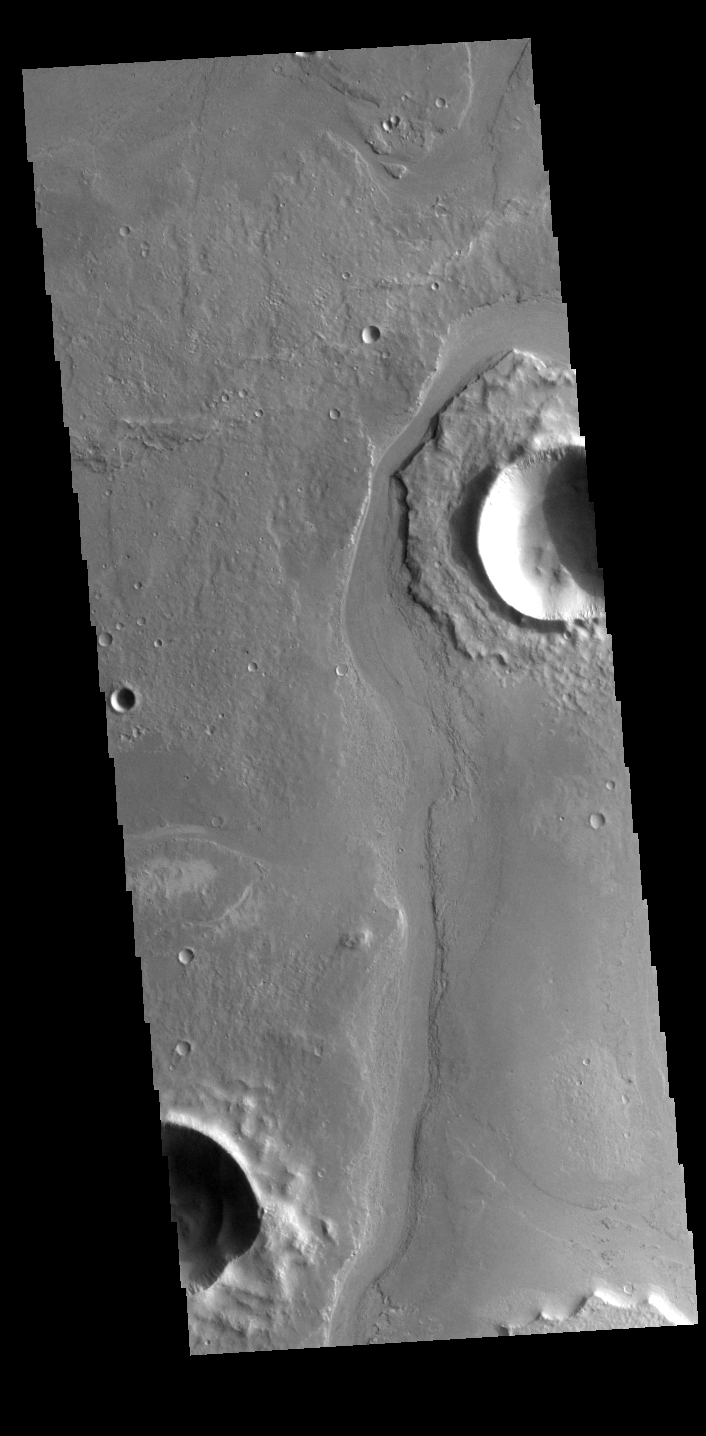

Athabasca Valles

Today’s VIS image shows a portion of Athabasca Valles. The channel has eroded some of the ejecta around the unnamed crater in the upper part of the image.

Credit: NASA/JPL-Caltech/ASU